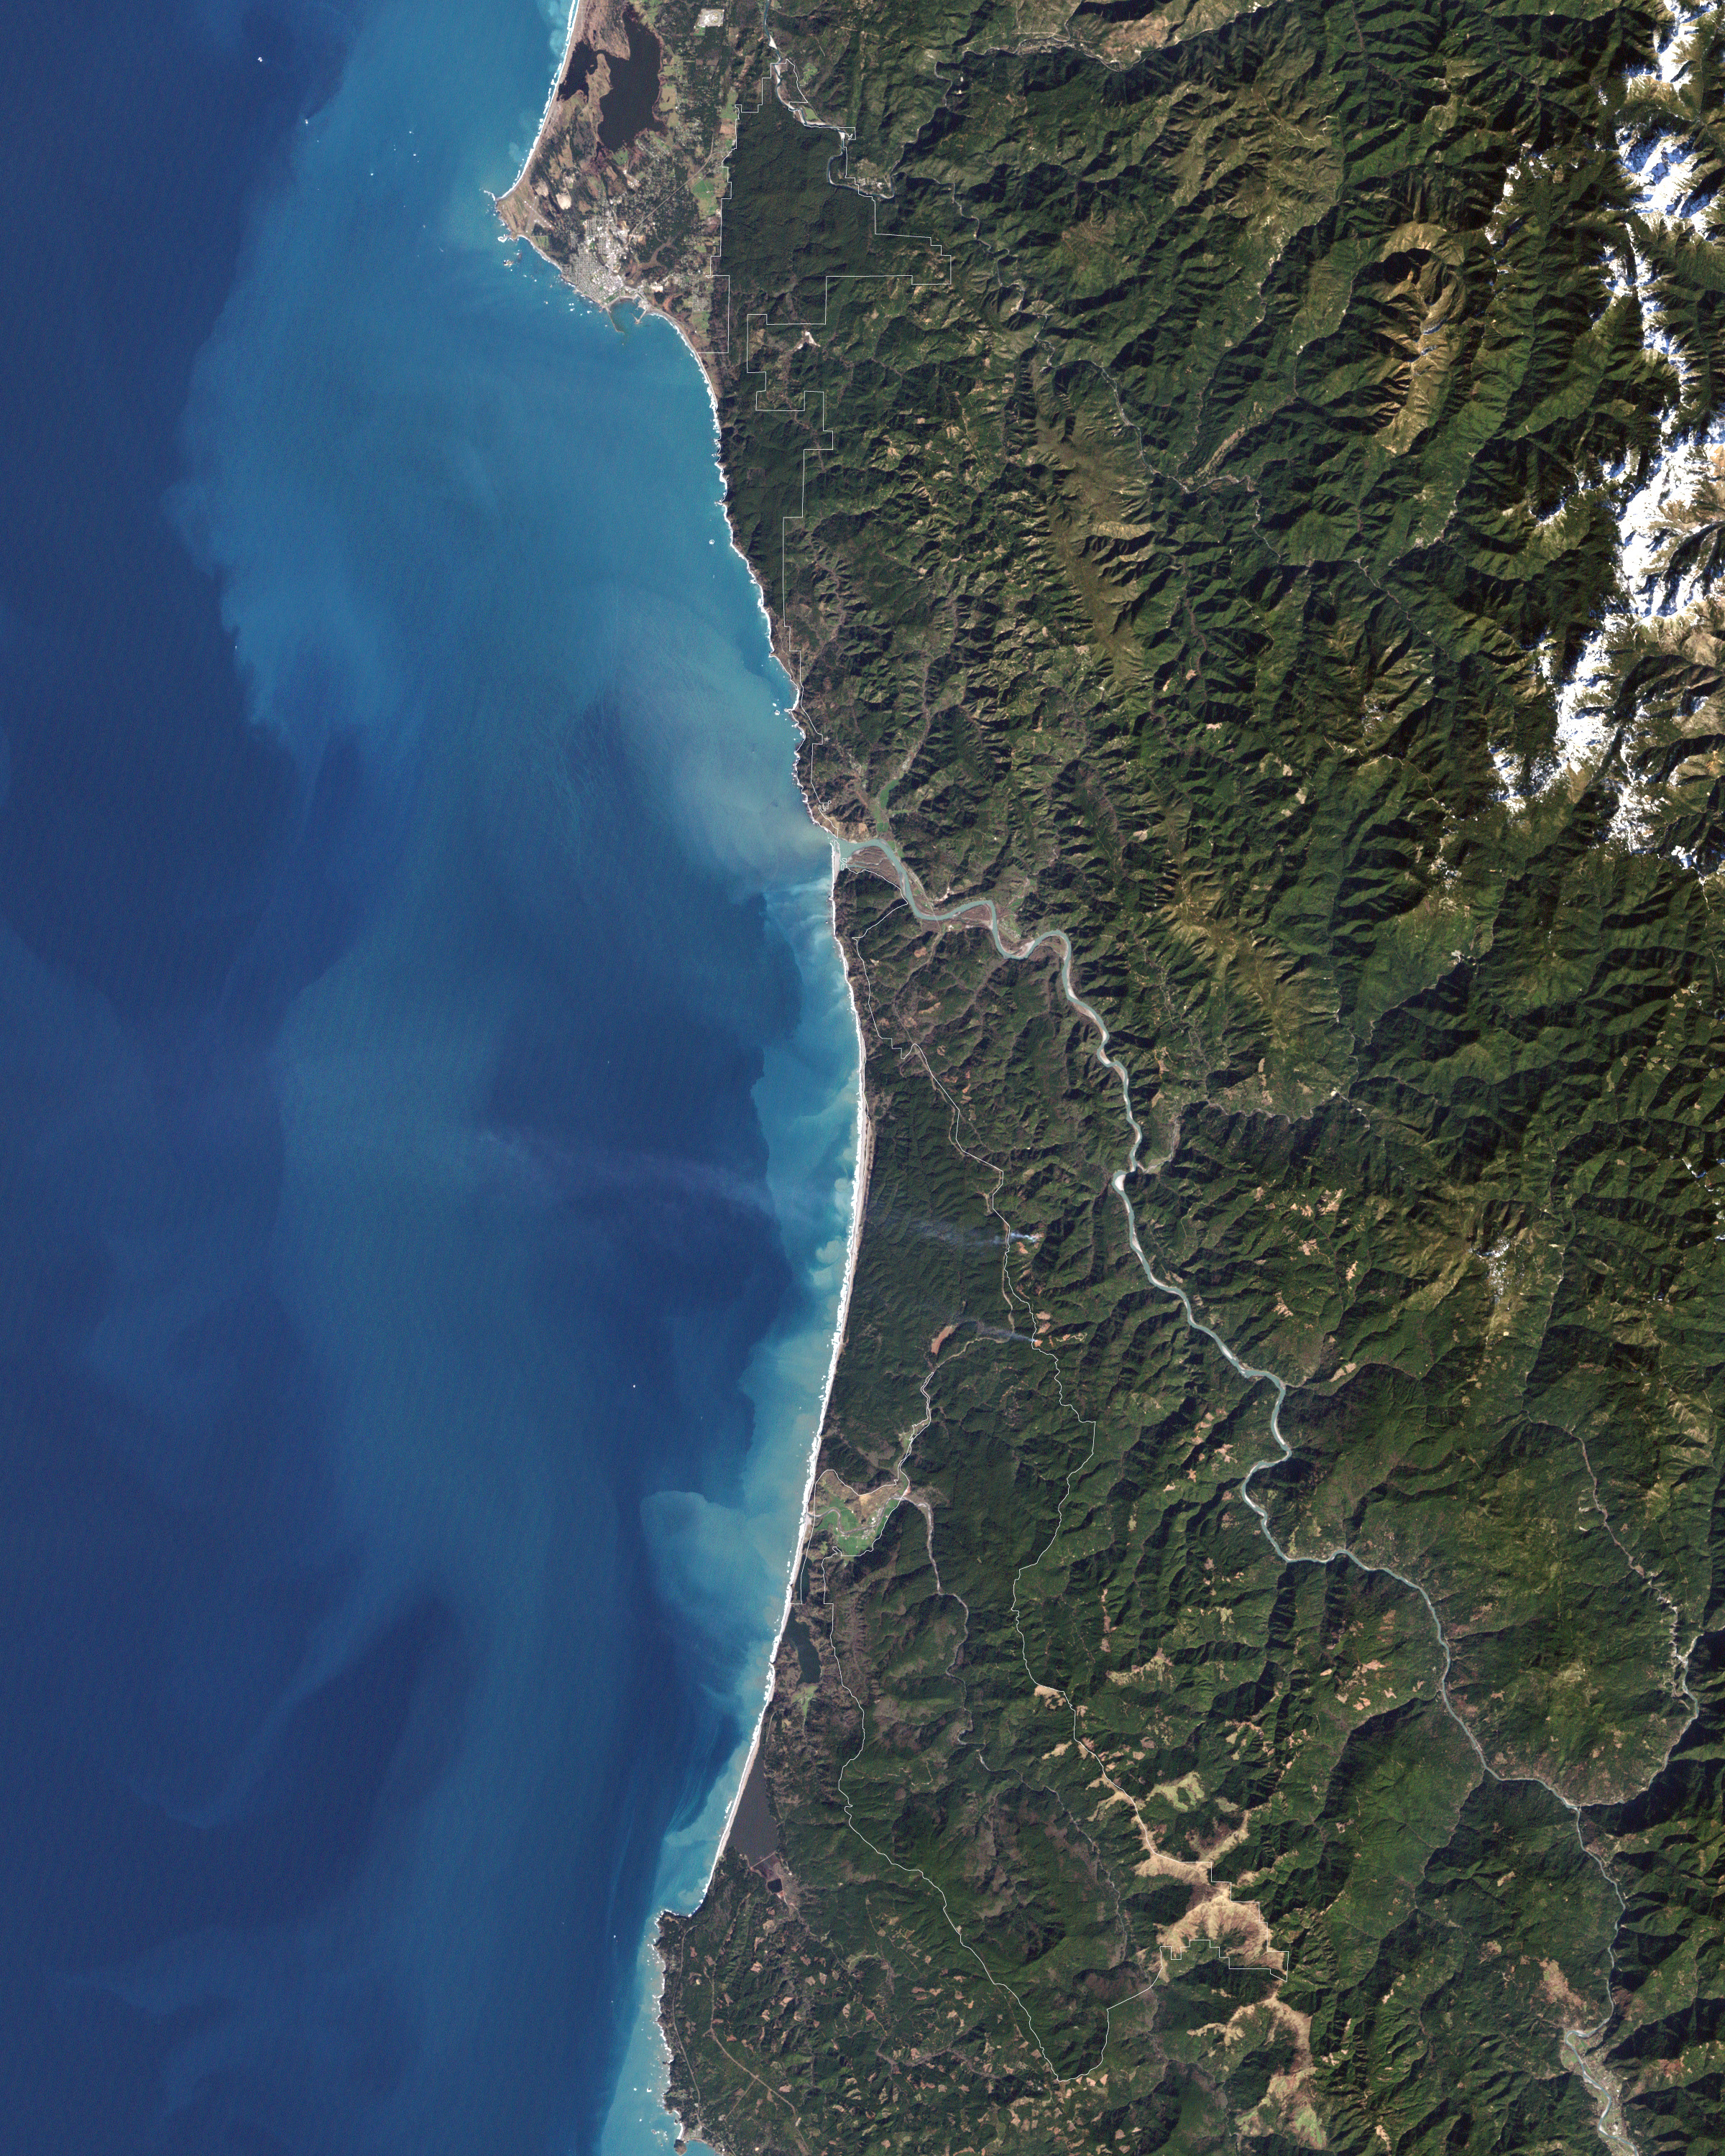

Redwood National Park

In 1968, after state parks had already been established in northern California, the U.S. Congress established Redwood National Park. This new park supplemented protected lands in the region, and in 1994, state and federal authorities agreed to jointly manage the area’s public lands. On February 6, 2003, the Enhanced Thamatic Mapper Plus on NASA’s Landsat 7 satellite captured this true-color image of the southern end of Redwood National Park - a thin coastal corridor connects the northern and southern ends of the park system. Along the coast, sandy beaches appear off-white, and sediments form swirls of pale blue in the darker blue sea. Inland, the park is dominated by green vegetation, with isolated patches of gray-beige rock. This image of the Redwood National Park includes two stands of trees: Lady Bird Johnson Grove and Tall Trees Grove. The first grove was dedicated to the former first lady by President Richard Nixon in August 1969. The second grove became the focus of efforts to protect the surrounding area from logging. Two waterways appear in this image: Redwood Creek and Klamath River. The more conspicuous Klamath River flows through the park system’s midsection (north of the area pictured here). Redwood Creek flows through the southern portion of the park system. Both waterways have carved gorges through the mountainous landscape. Redwood National and State Parks occupy an area considered to be the most seismically active in the United States. The frequent seismic activity has led to shifting waterways, landslides, and rapid erosion along the coastline.

Credit: NASA/Landsat7